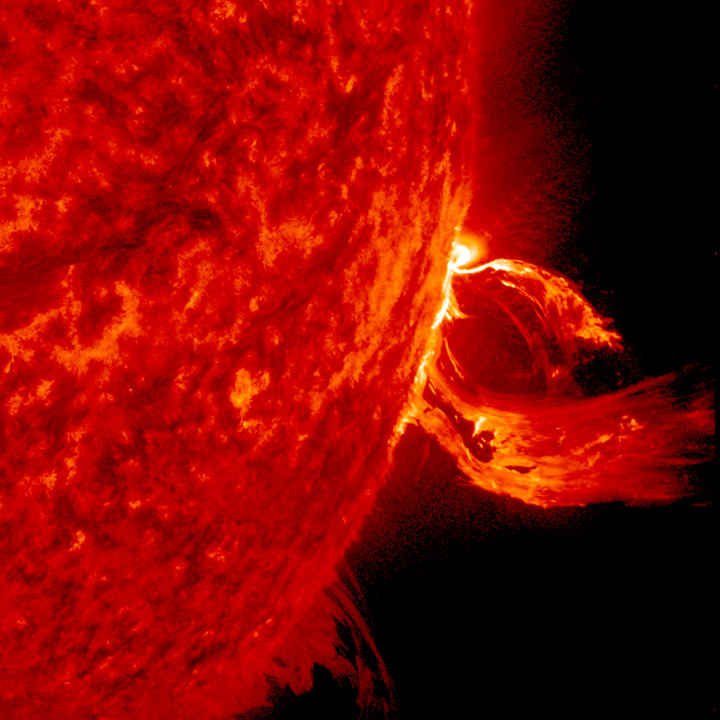

CME Blow Out

A substantial coronal mass ejection, or CME, blew out from side of the Sun, giving us a great view of the event in profile (June 17-18, 2015). NASA's Solar Dynamics Observatory caught the action in the 304 Angstrom wavelength of extreme ultraviolet light. The video clip covers about four hours of the event. While some of the plasma falls back into the Sun, a look at the coronagraph on SOHO shows a large cloud of particles heading into space.

Credit: NASA/Goddard//SDO